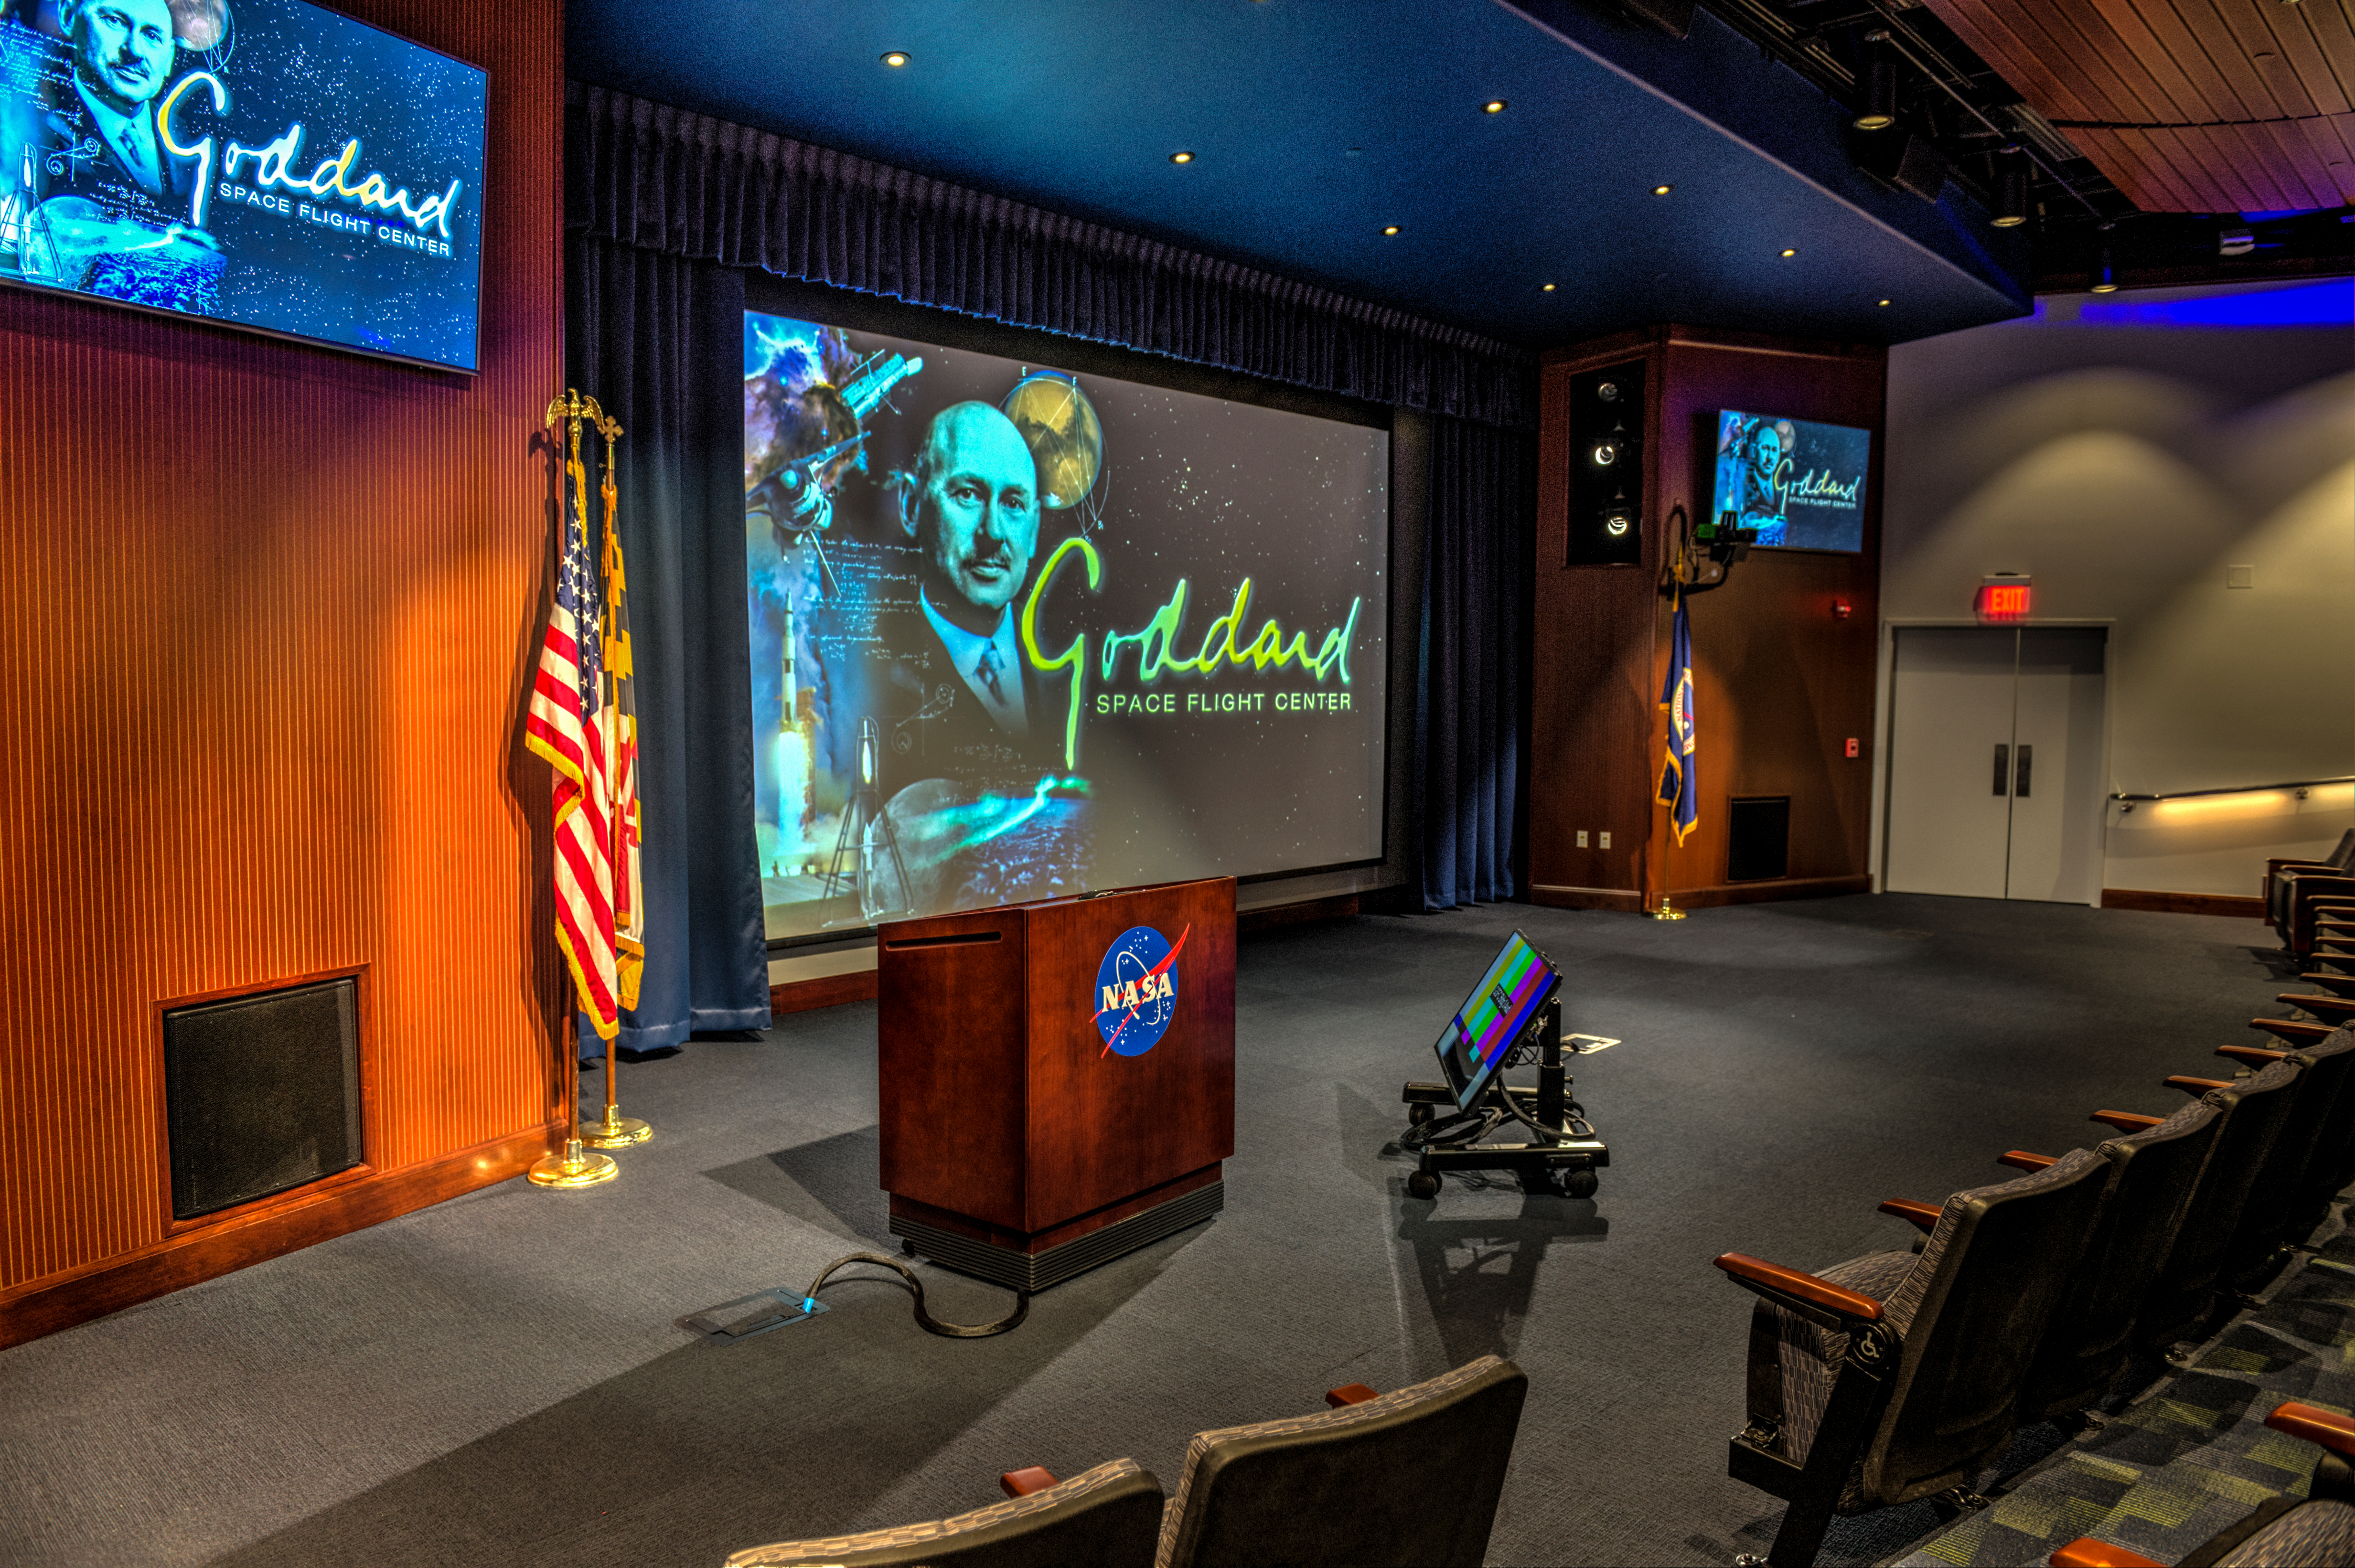

Goddard's Building 3 Auditorium recent renovations

Credit: NASA/GSFC/Bill Hrybyk